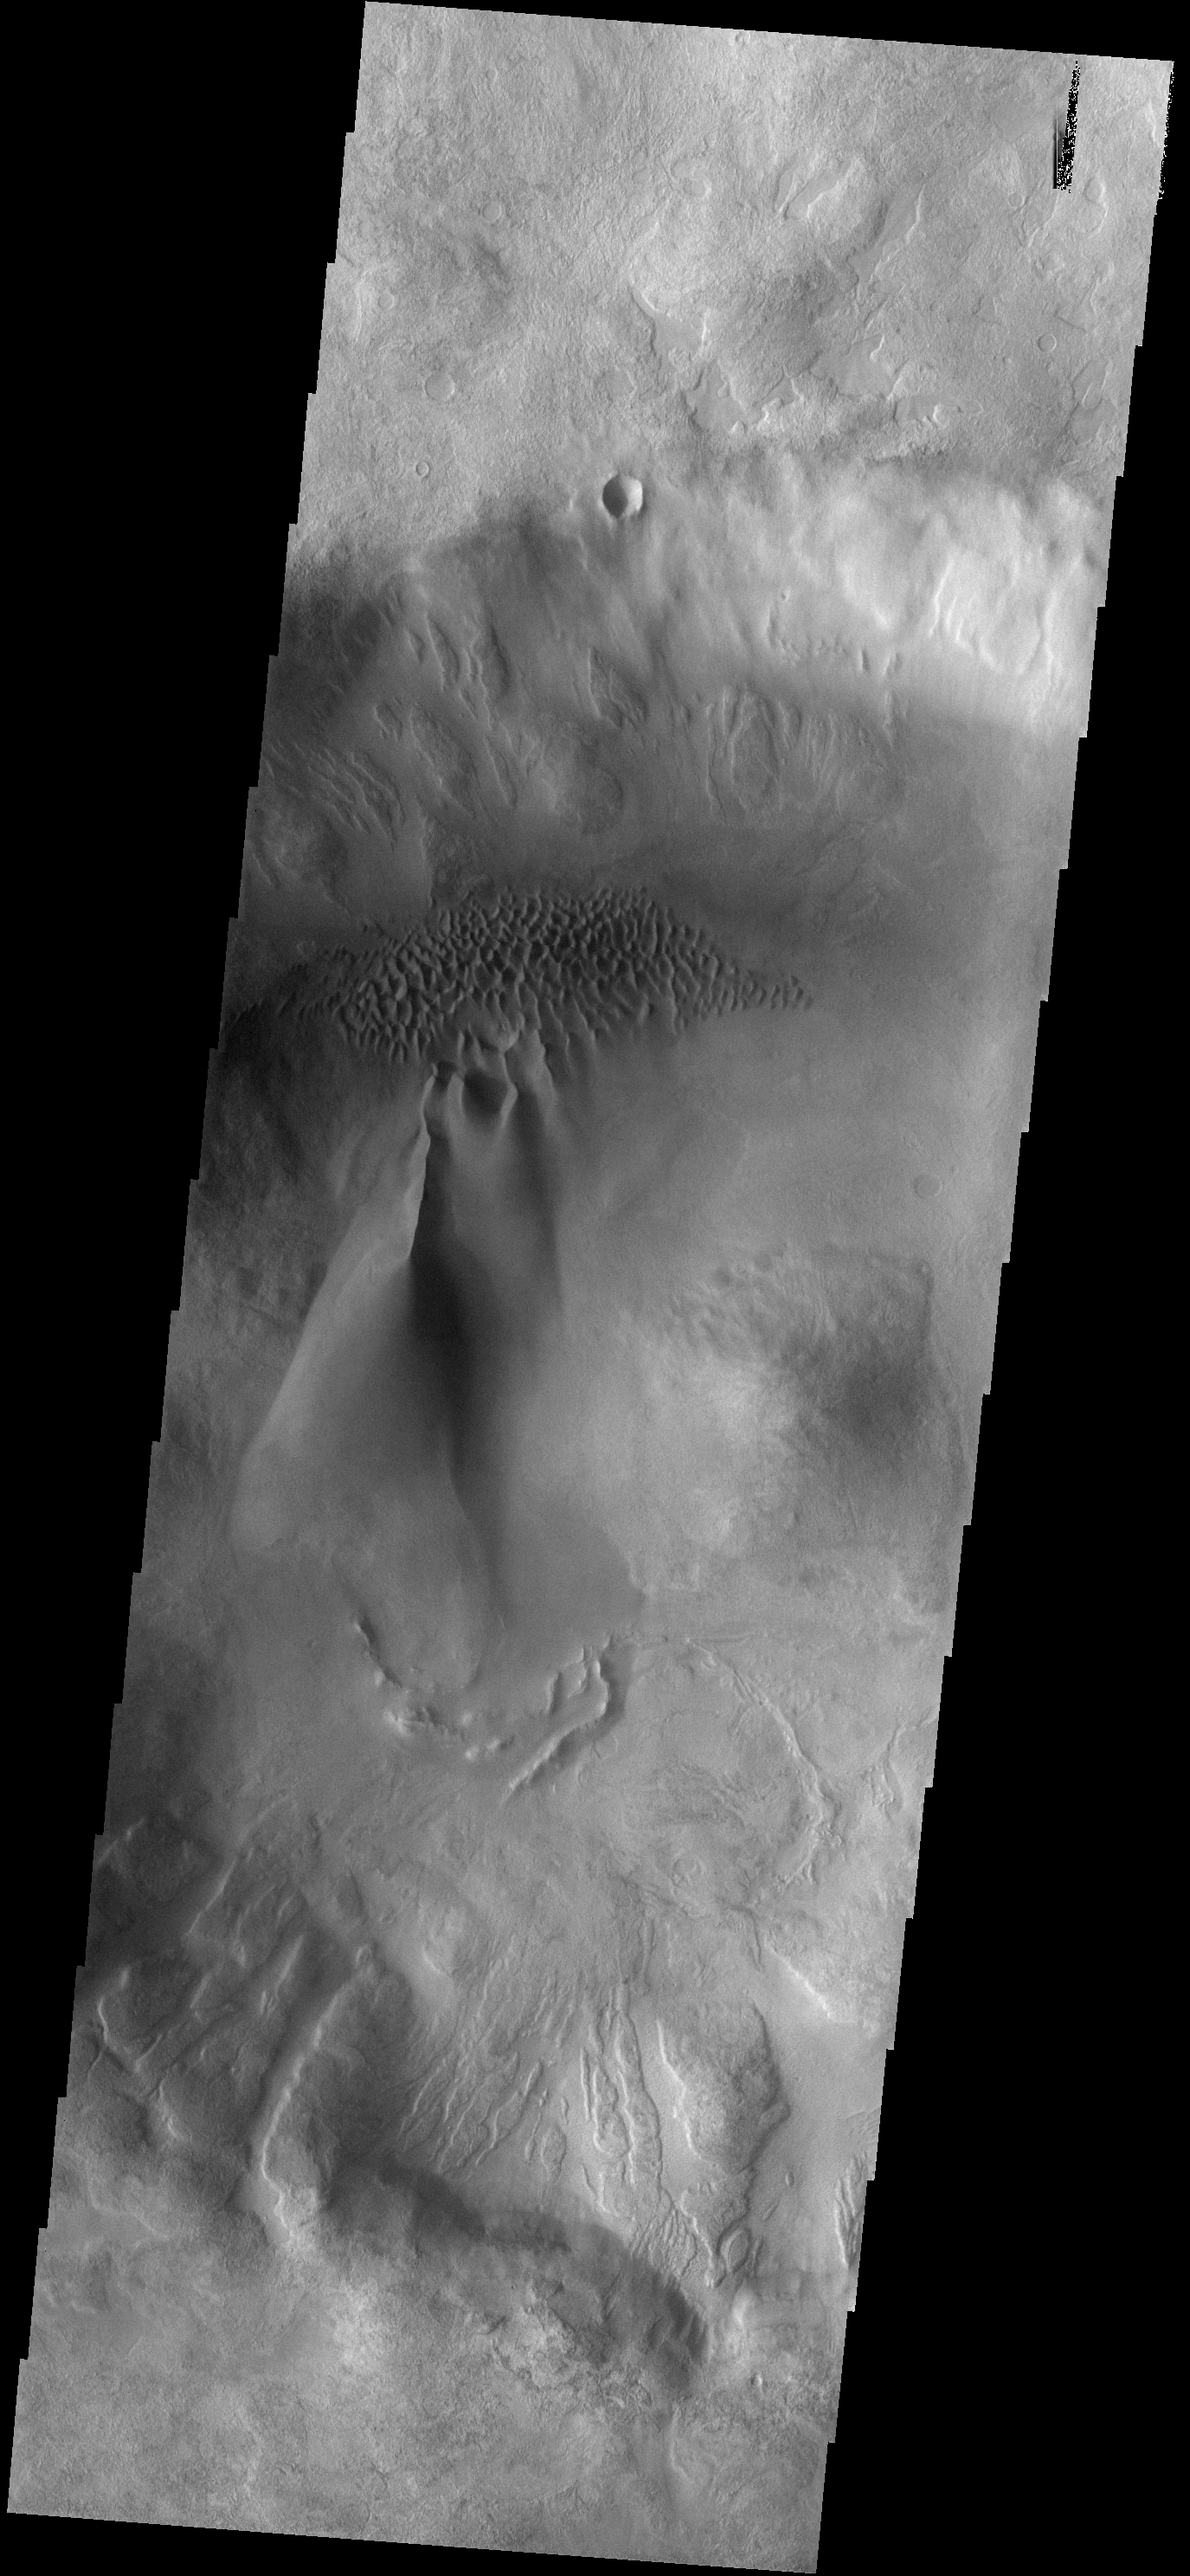

Dune Types

The floor of this unnamed crater east of Proctor Crater contains two types of dunes. To the north are coalescing small individual dunes. At the southern end of the group of small dunes there is a large linear dune that is becoming a sand sheet.

Image information: VIS instrument. Latitude -48.6N, Longitude 39.0E. 17 meter/pixel resolution.

Please see the THEMIS Data Citation Note for details on crediting THEMIS images.

Note: this THEMIS visual image has not been radiometrically nor geometrically calibrated for this preliminary release. An empirical correction has been performed to remove instrumental effects. A linear shift has been applied in the cross-track and down-track direction to approximate spacecraft and planetary motion. Fully calibrated and geometrically projected images will be released through the Planetary Data System in accordance with Project policies at a later time.

NASA’s Jet Propulsion Laboratory manages the 2001 Mars Odyssey mission for NASA’s Office of Space Science, Washington, D.C. The Thermal Emission Imaging System (THEMIS) was developed by Arizona State University, Tempe, in collaboration with Raytheon Santa Barbara Remote Sensing. The THEMIS investigation is led by Dr. Philip Christensen at Arizona State University. Lockheed Martin Astronautics, Denver, is the prime contractor for the Odyssey project, and developed and built the orbiter. Mission operations are conducted jointly from Lockheed Martin and from JPL, a division of the California Institute of Technology in Pasadena.

Credit: NASA/JPL/ASU